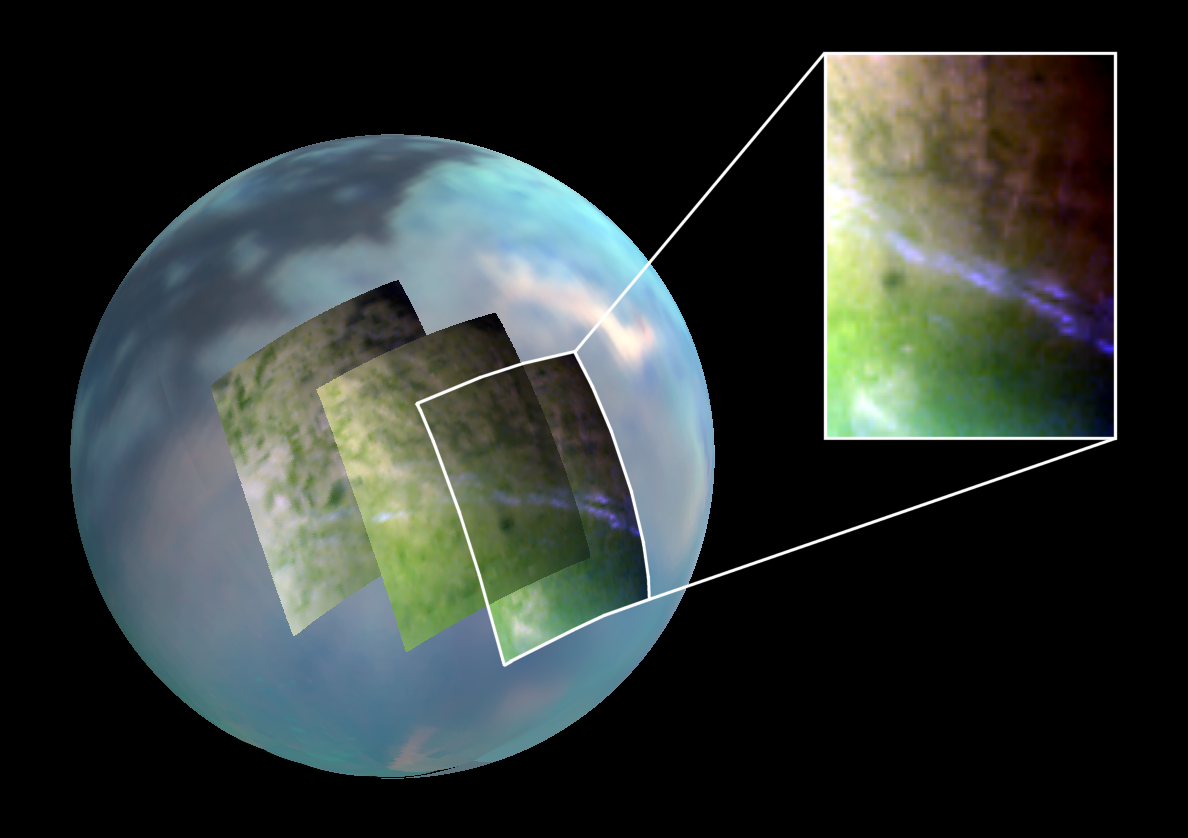

Titan’s Lingering Clouds

Annotated Version

Lots of clouds are visible in this infrared image of Saturn’s moon Titan. These clouds form and move much like those on Earth, but in a much slower, more lingering fashion, new results from NASA’s Cassini spacecraft show.

Scientists have monitored Titan’s atmosphere for three-and-a-half years, between July 2004 and December 2007, and observed more than 200 clouds. The way these clouds are distributed around Titan matches scientists’ global circulation models. The only exception is timing—clouds are still noticeable in the southern hemisphere while fall is approaching.

Three false-color images make up this mosaic and show the clouds at 40 to 50 degrees mid-latitude. The images were taken by Cassini’s visual and infrared mapping spectrometer during a close flyby of Titan on Sept. 7, 2006, known as T17. For a similar view see PIA12005.

Each image is a color composite, with red shown at the 2-micron wavelength, green at 1.6 microns, and blue at 2.8 microns. An infrared color mosaic is also used as a background (red at 5 microns, green at 2 microns and blue at 1.3 microns).

The characteristic elongated mid-latitude clouds, which are easily visible in bright bluish tones (see close-up in the inset) are still active even late into 2006-2007. According to climate models, these clouds should have faded out since 2005.

Scientists will continue to observe the long-term changes during Cassini’s extended mission, which runs until the fall of 2010.

The Cassini-Huygens mission is a cooperative project of NASA, the European Space Agency and the Italian Space Agency. The Jet Propulsion Laboratory, a division of the California Institute of Technology in Pasadena, manages the mission for NASA’s Science Mission Directorate, Washington, D.C. The Cassini orbiter was designed, developed and assembled at JPL. The Visual and Infrared Mapping Spectrometer team is based at the University of Arizona, Tucson.

Credit: NASA/JPL/University of Arizona/University of Nantes